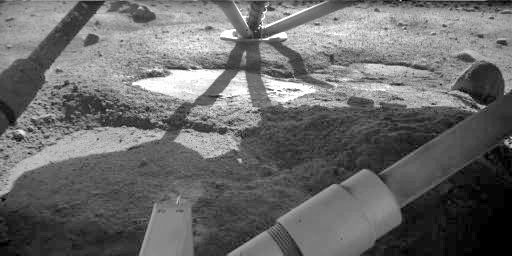

Underneath the Phoenix Lander

The Robotic Arm Camera on NASA’s Phoenix Mars Lander took this image on Oct. 18, 2008, during the 142nd Martian day, or sol, since landing. The flat patch in the center of the image has the informal name “Holy Cow,” based on researchers’ reaction when they saw the initial image of it only a few days after the May 25, 2008 landing. Researchers first saw this flat patch in an image taken by the Robotic Arm Camera on May 30, the fifth Martian day of the mission.

The Phoenix mission is led by the University of Arizona, Tucson, on behalf of NASA. Project management of the mission is by NASA’s Jet Propulsion Laboratory, Pasadena, Calif. Spacecraft development is by Lockheed Martin Space Systems, Denver.

Photojournal Note: As planned, the Phoenix lander, which landed May 25, 2008 23:53 UTC, ended communications in November 2008, about six months after landing, when its solar panels ceased operating in the dark Martian winter.

Credit: NASA/JPL-Caltech/University of Arizona/Max Planck Institute